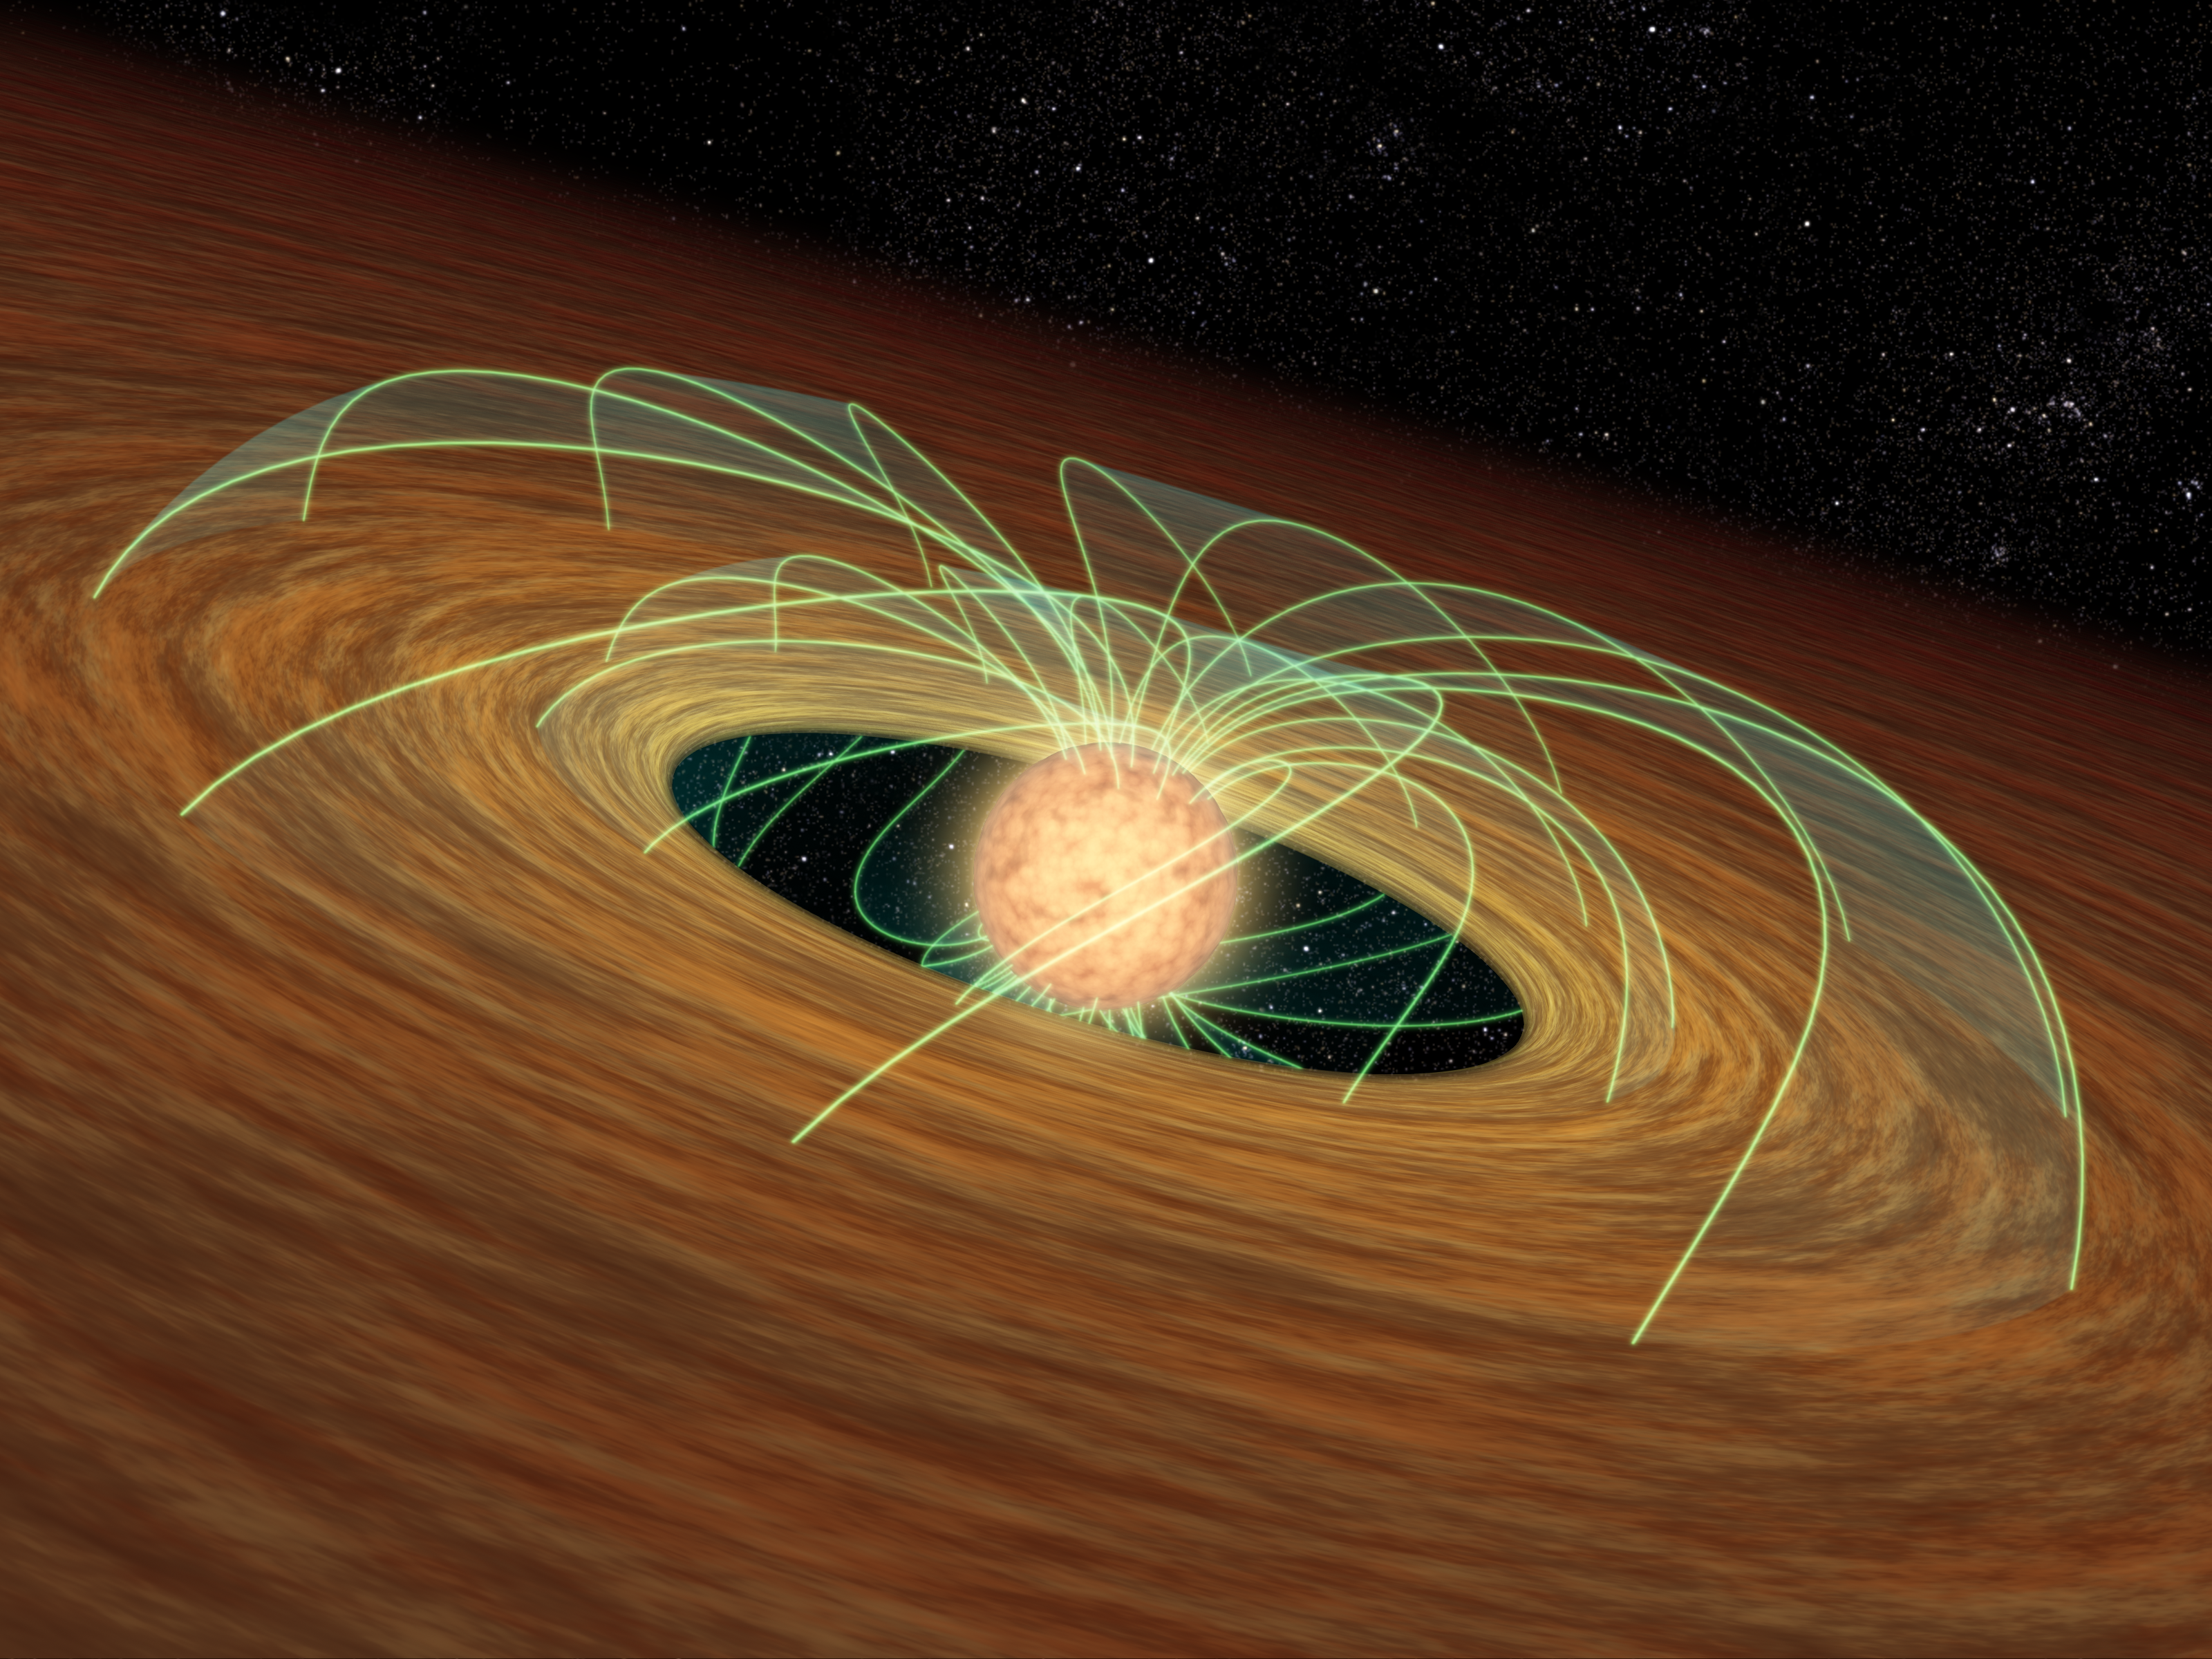

Stars Can’t Spin Out of Control (Artist’s Animation)

Stars Can’t Spin Out of Control

This artist’s animation demonstrates how a dusty planet-forming disk can slow down a whirling young star, essentially saving the star from spinning itself to death. Evidence for this phenomenon comes from NASA’s Spitzer Space Telescope.

The movie begins by showing a developing star (red ball). The star is basically a giant ball of gas that is collapsing onto itself. As it shrinks, it spins faster and faster, like a skater folding in his or her arms. The green lines represent magnetic fields.

As gravity continues to pull matter inward, the star spins so fast, it starts to flatten out. The same principle applies to the planet Saturn, whose spin has caused it to be slightly squashed or oblate.

A forming star can theoretically whip around fast enough to overcome gravity and flatten itself into a state where it can no longer become a full-fledged star. But stars don’t spin out of control, possibly because swirling disks of dust slow them down. Such disks can be found orbiting young stars, and are filled with dust that might ultimately stick together to form planets.

The second half of the animation demonstrates how a disk is thought to keep its star’s speed in check. A developing star is shown twirling inside its disk. As it turns, its magnetic fields pass through the disk and get bogged down like a spoon in molasses. This locks the star’s rotation to the slower-turning disk, so the star, while continuing to shrink, does not spin faster.

Spitzer found evidence for star-slowing disks in a survey of nearly 500 forming stars in the Orion nebula. It observed that slowly spinning stars are five times more likely to host disks than rapidly spinning stars.

Credit: NASA/JPL-Caltech